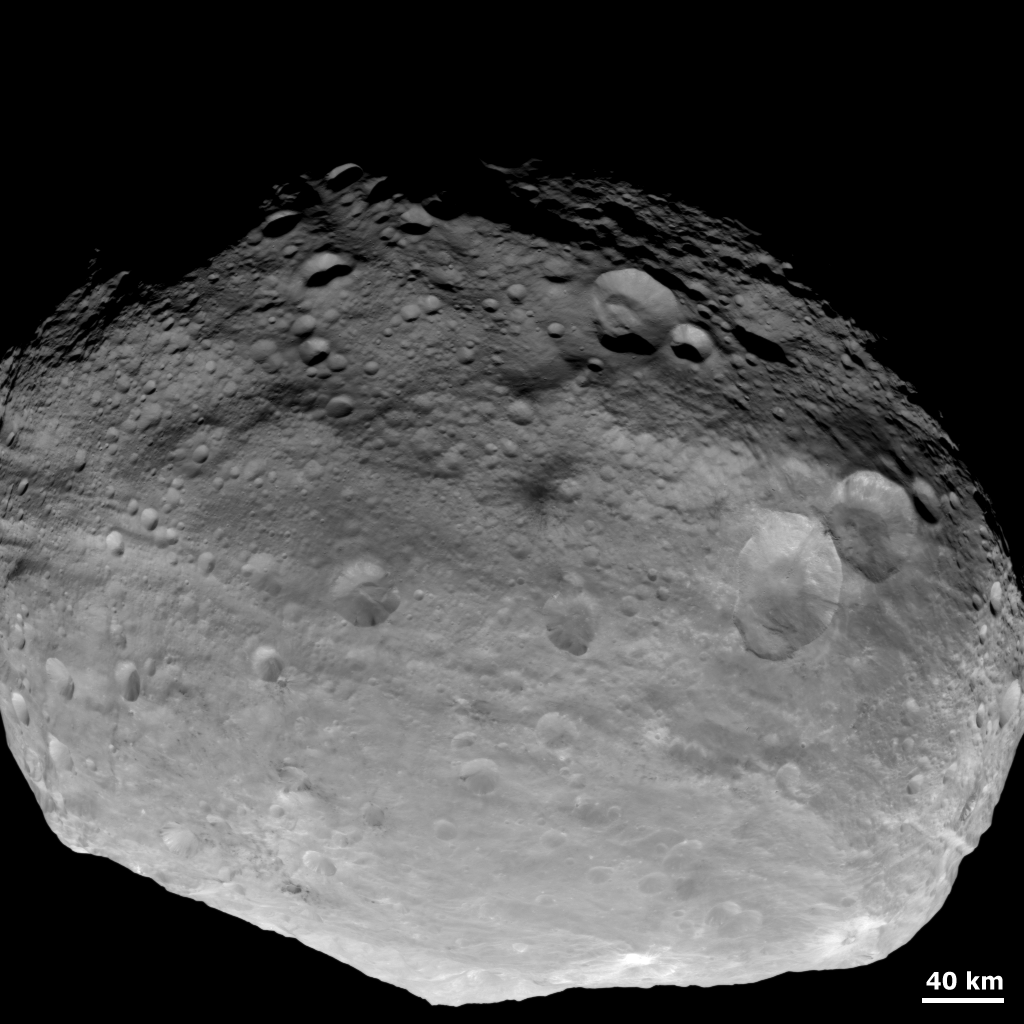

A Full-Frame View of Vesta

NASA’s Dawn spacecraft obtained this image with its framing camera on July, 24 2011. This image was taken through the camera’s clear filter. The image has a resolution of about 485 meters per pixel.

The Dawn mission to Vesta and Ceres is managed by NASA’s Jet Propulsion Laboratory, a division of the California Institute of Technology in Pasadena, for NASA’s Science Mission Directorate, Washington. UCLA is responsible for overall Dawn mission science. The Dawn framing cameras were developed and built under the leadership of the Max Planck Institute for Solar System Research, Katlenburg-Lindau, Germany, with significant contributions by DLR German Aerospace Center, Institute of Planetary Research, Berlin, and in coordination with the Institute of Computer and Communication Network Engineering, Braunschweig. The Framing Camera project is funded by the Max Planck Society, DLR, and NASA/JPL.

Credit: NASA/JPL-Caltech/UCLA/MPS/DLR/IDA